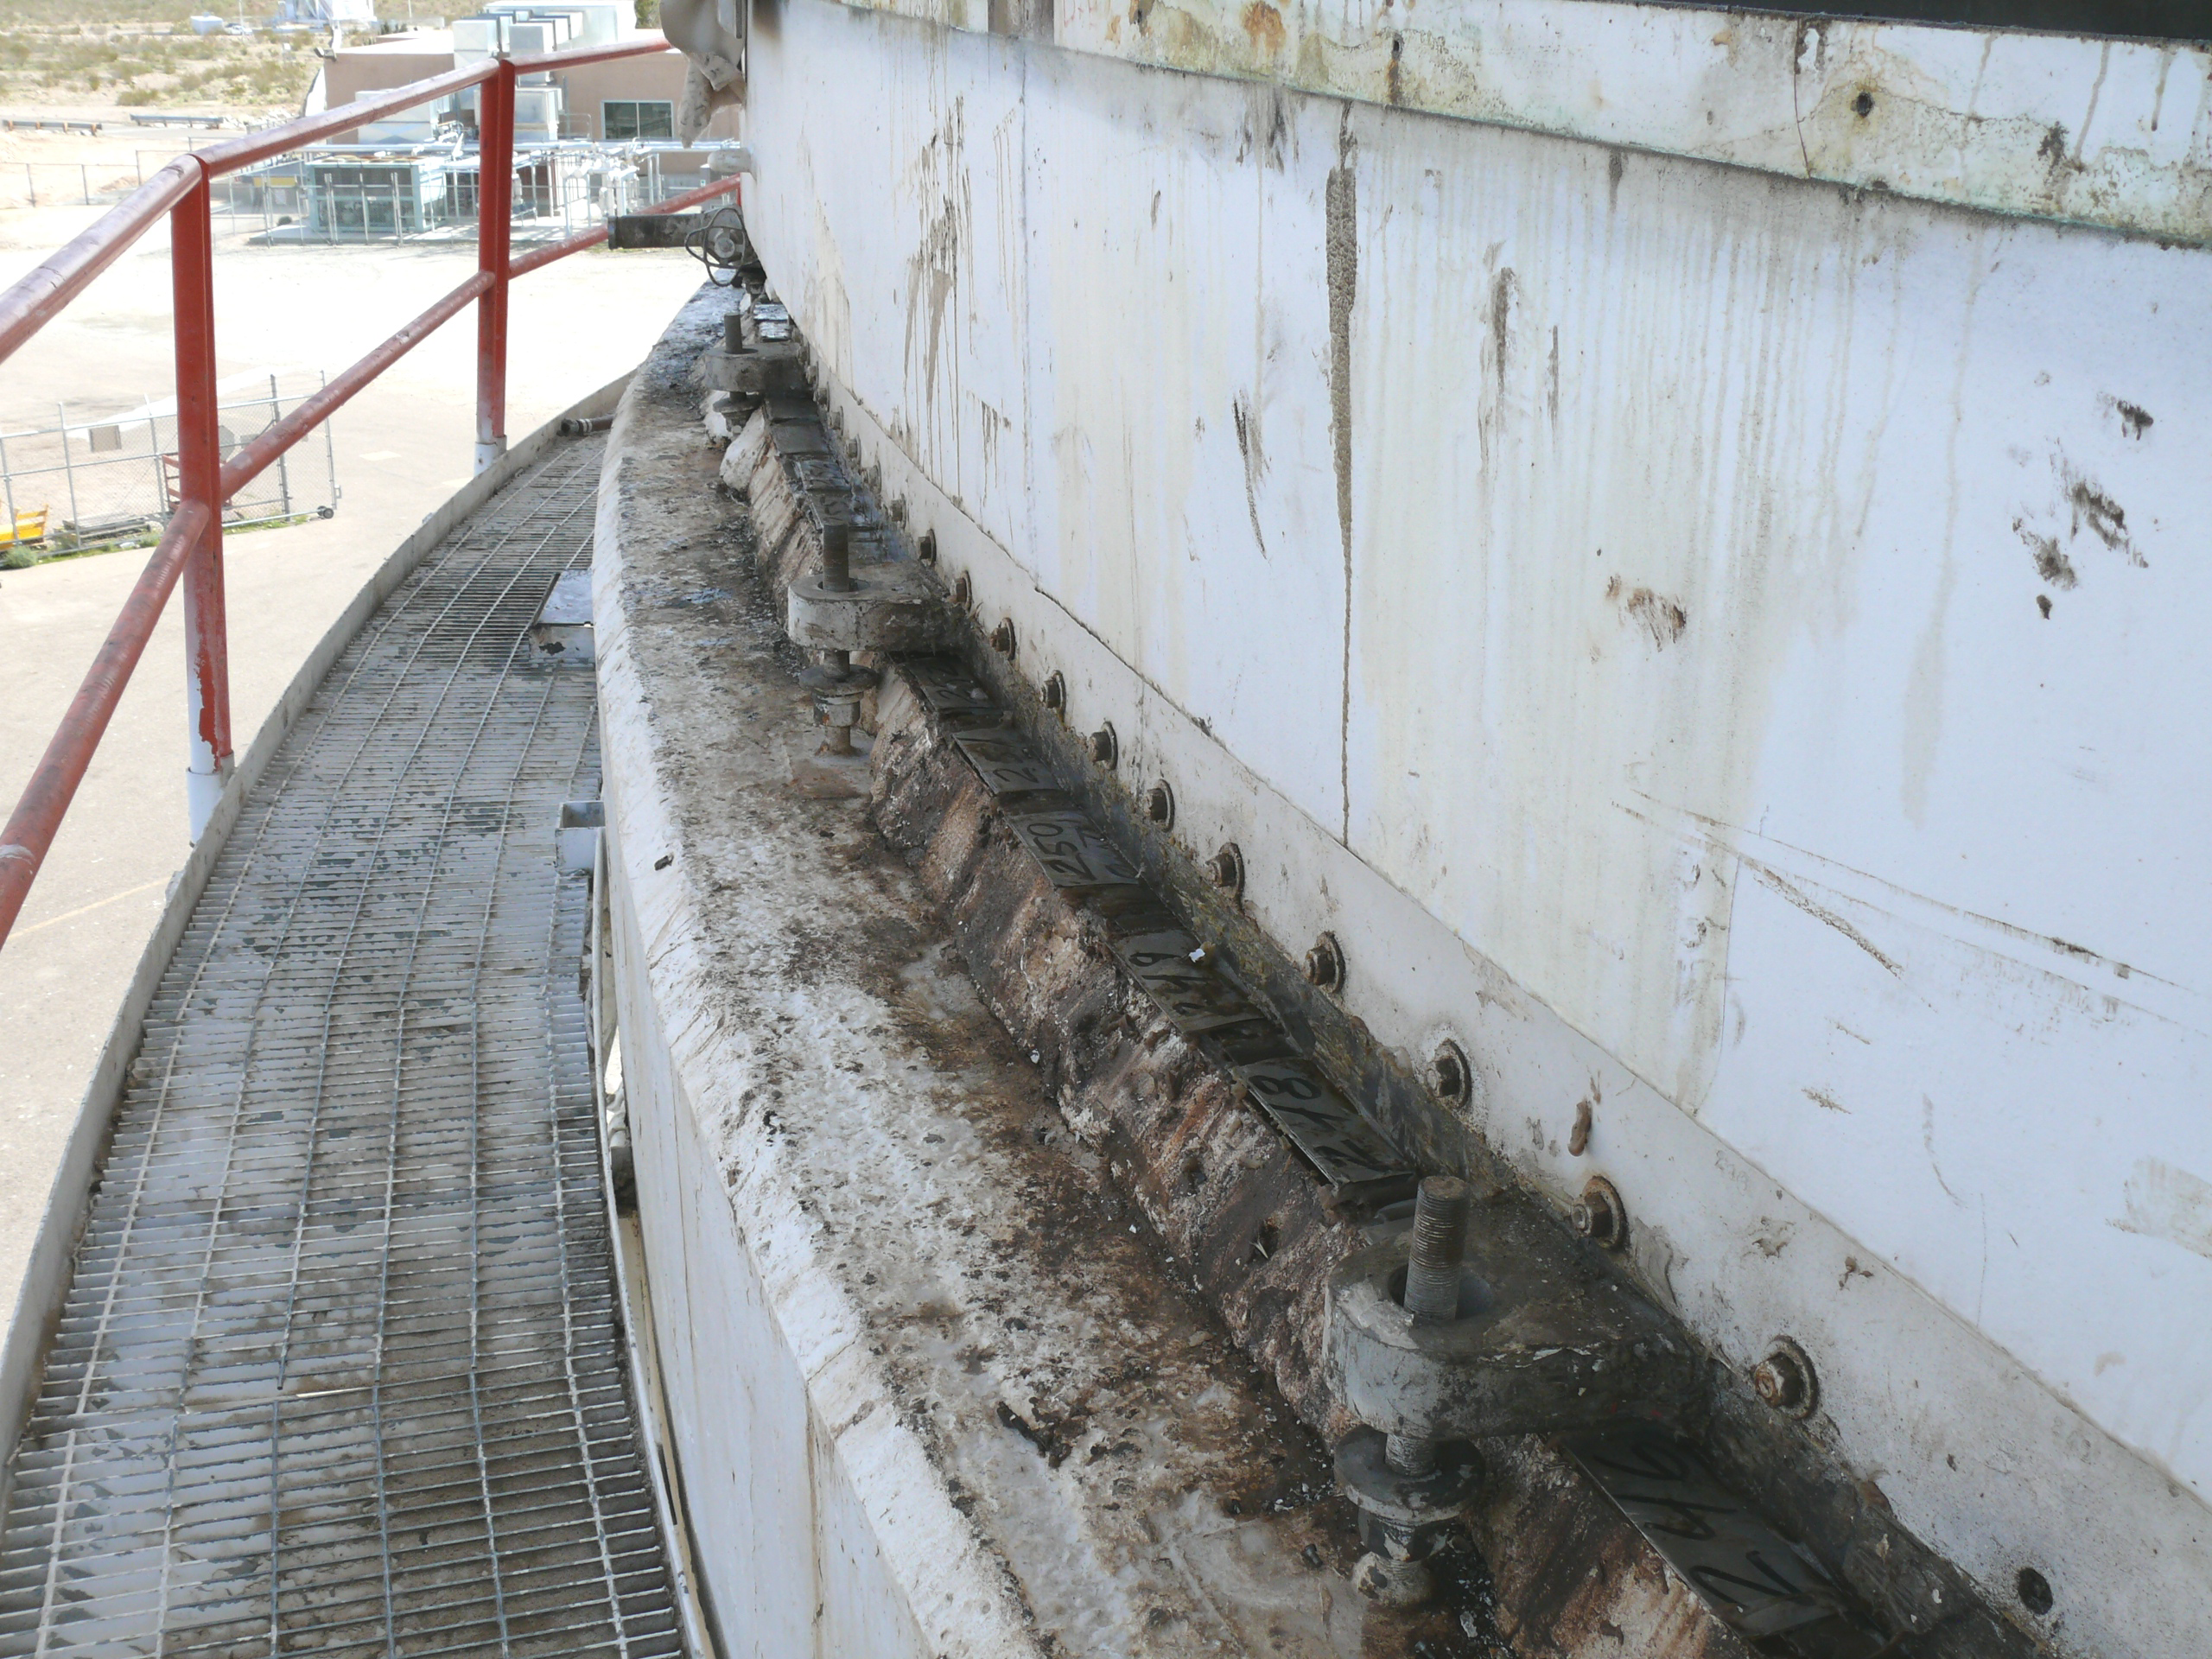

Out with the Old Grout

This image, taken on March 22, 2010, shows the condition of grout that was replaced in the giant “Mars antenna” at the Deep Space Network’s Goldstone, Calif. complex.

The grout is part of the hydrostatic bearing assembly, which enables the antenna to rotate sideways. It supports a ring that is about 24 meters (80 feet) in diameter and made of 11 segments of steel. About 3 million kilograms (7 million pounds) float on a thin film of oil as the upper part of the antenna rotates.

After decades of constant use, oil seeped through the joints into the cement-based grout and degraded the structural integrity of the grout. Shims, the flat pieces of metal visible on top of the grout in this picture, were adjusted to keep the runner flat. Rather than continuing on a weekly schedule to adjust the shims, Deep Space Network managers decided to replace the whole runner assembly.

The major refurbishment lasted from March to October 2010. They poured a new kind of epoxy grout, put in a new steel runner and completed a number of maintenance tasks.

The 70-meter-wide (230-foot-wide) Mars antenna first went into service in 1966.

It got its nickname from its first task: tracking the Mariner 4 spacecraft after its historic flyby of Mars. The antenna’s official name is Deep Space Station 14.

JPL, a division of the California Institute of Technology in Pasadena, manages the Deep Space Network for NASA Headquarters, Washington.

Credit: NASA/JPL-Caltech